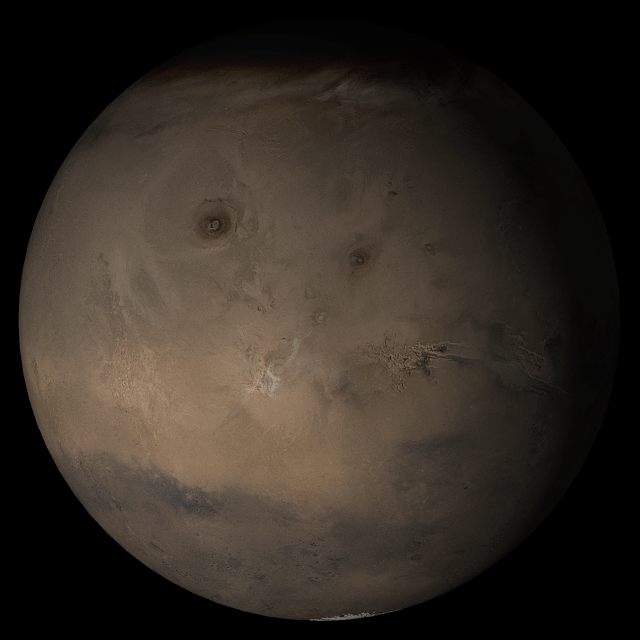

Mars at Ls 269°: Tharsis

2 August 2005
This picture is a composite of Mars Global Surveyor (MGS) Mars Orbiter Camera (MOC) daily global images acquired at Ls 269° during a previous Mars year. This month, Mars looks similar, as Ls 269° occurs in mid-August 2005. The picture shows the Tharsis face of Mars. Over the course of the month, additional faces of Mars as it appears at this time of year are being posted for MOC Picture of the Day. Ls, solar longitude, is a measure of the time of year on Mars. Mars travels 360° around the Sun in 1 Mars year. The year begins at Ls 0°, the start of northern spring and southern autumn.

Season: last days of Northern Autumn/Southern Spring

Credit: NASA/JPL/Malin Space Science Systems